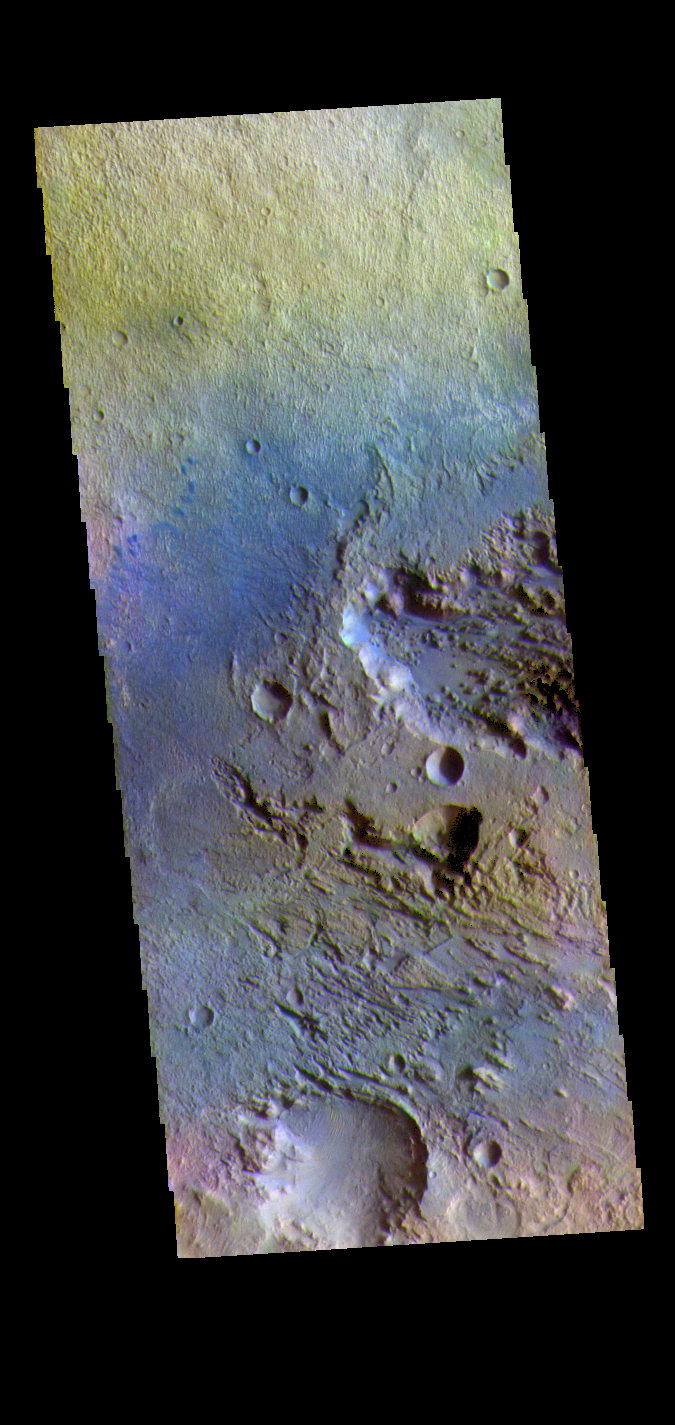

Terra Sabaea Crater – False Color

This false color image shows part of the floor of an unnamed crater in Terra Sabaea. The material in part of the crater floor has been eroded by the wind. The small blue dots are sand dunes. In this false color combination basaltic sand is typically a dark blue.

The THEMIS VIS camera contains 5 filters. The data from different filters can be combined in multiple ways to create a false color image. These false color images may reveal subtle variations of the surface not easily identified in a single band image.

Credit: NASA/JPL-Caltech/ASU